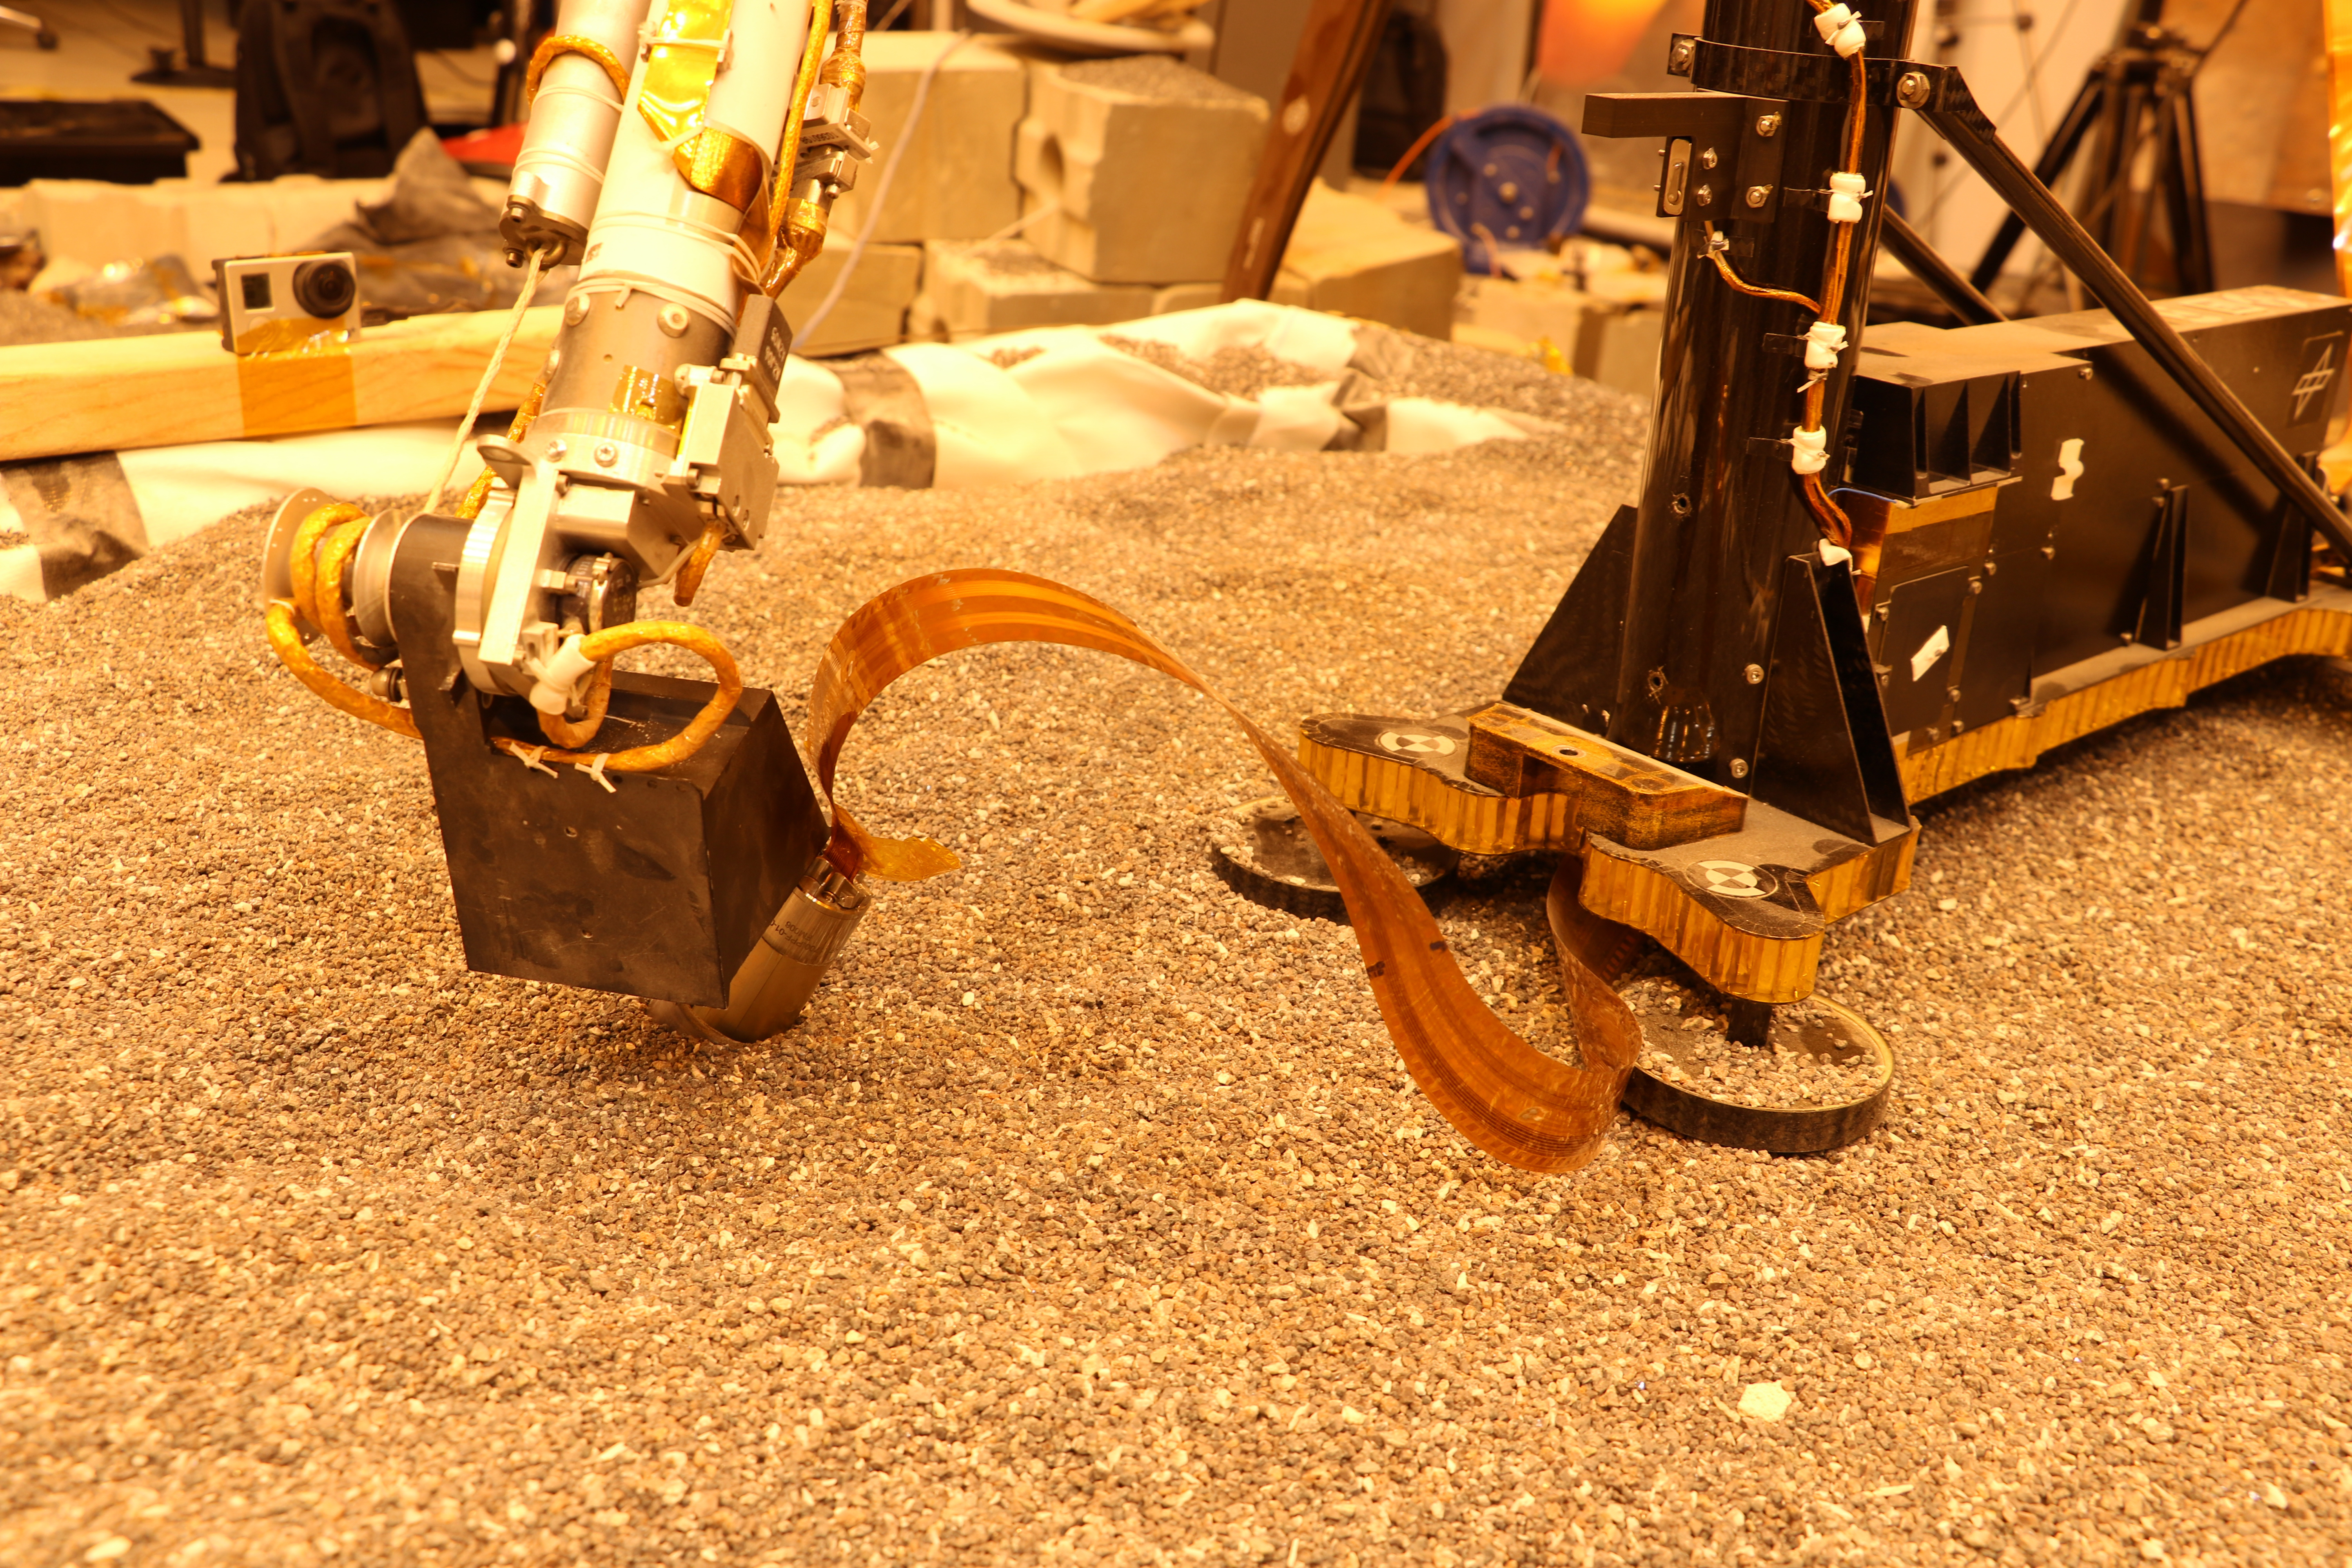

Robotic Arm Pushes on a Model of the Mole

This test using an engineering model of the InSight lander here on Earth shows how the spacecraft on Mars will use its robotic arm to press on a digging device, called the “mole.”

NASA’s Jet Propulsion Laboratory in Pasadena, California, manages InSight for NASA’s Science Mission Directorate. InSight is part of NASA’s Discovery Program, managed by the agency’s Marshall Space Flight Center in Huntsville, Alabama. Lockheed Martin Space in Denver built the InSight spacecraft, including its cruise stage and lander, and supports spacecraft operations for the mission.

A number of European partners, including France’s Centre National d’Études Spatiales (CNES) and the German Aerospace Center (DLR), are supporting the InSight mission. CNES and the Institut de Physique du Globe de Paris (IPGP) provided the Seismic Experiment for Interior Structure (SEIS) instrument, with significant contributions from the Max Planck Institute for Solar System Research (MPS) in Germany, the Swiss Institute of Technology (ETH) in Switzerland, Imperial College and Oxford University in the United Kingdom, and JPL. DLR provided the Heat Flow and Physical Properties Package (HP3) instrument, with significant contributions from the Space Research Center (CBK) of the Polish Academy of Sciences and Astronika in Poland. Spain’s Centro de Astrobiología (CAB) supplied the wind sensors.

Credit: NASA/JPL-Caltech